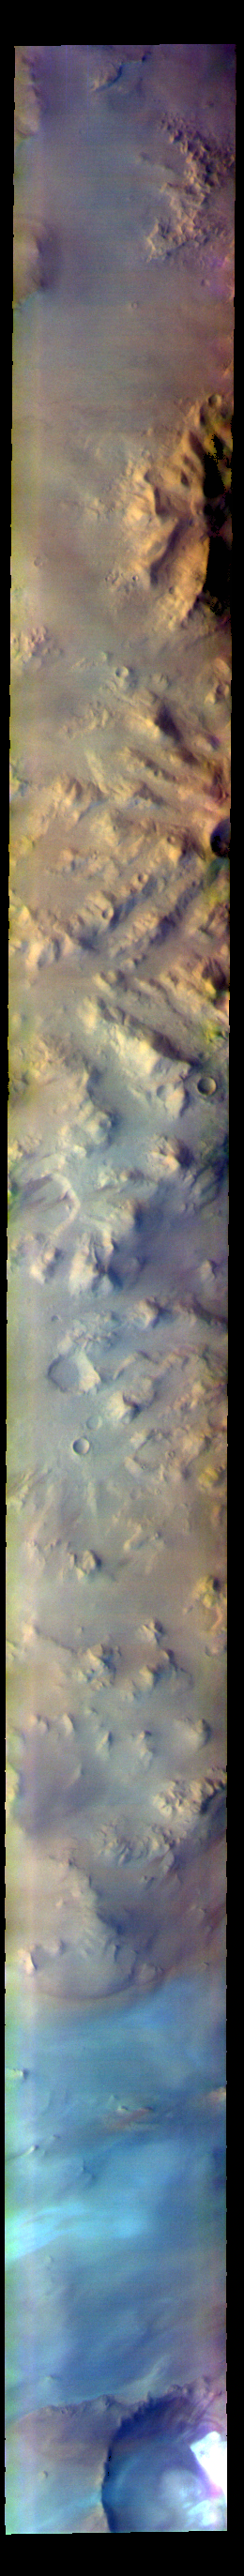

Australe Montes – False Color

The THEMIS VIS camera contains 5 filters. The data from different filters can be combined in multiple ways to create a false color image. These false color images may reveal subtle variations of the surface not easily identified in a single band image. Today’s false color image shows part of Australe Montes. This region of highlands is located near the south polar cap. The pale blue surface at the bottom of the image is likely surface frost.

The THEMIS VIS camera is capable of capturing color images of the Martian surface using five different color filters. In this mode of operation, the spatial resolution and coverage of the image must be reduced to accommodate the additional data volume produced from using multiple filters. To make a color image, three of the five filter images (each in grayscale) are selected. Each is contrast enhanced and then converted to a red, green, or blue intensity image. These three images are then combined to produce a full color, single image. Because the THEMIS color filters don’t span the full range of colors seen by the human eye, a color THEMIS image does not represent true color. Also, because each single-filter image is contrast enhanced before inclusion in the three-color image, the apparent color variation of the scene is exaggerated. Nevertheless, the color variation that does appear is representative of some change in color, however subtle, in the actual scene. Note that the long edges of THEMIS color images typically contain color artifacts that do not represent surface variation.

Credit: NASA/JPL-Caltech/ASU